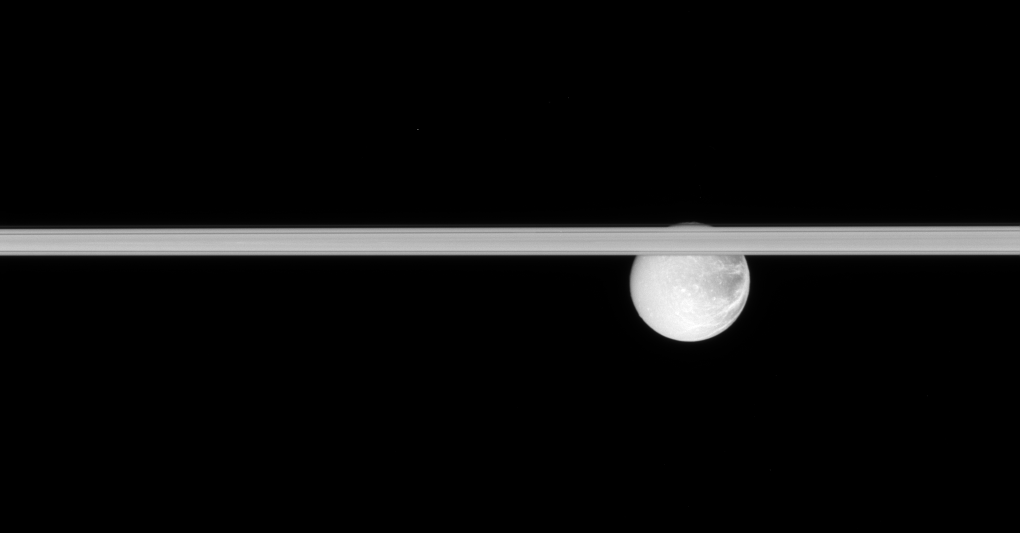

Hiding Dione

Saturn’s rings slice across this scene, obscuring the cracked face of Dione.

The contrast between the dark terrain on Dione’s (1,126 kilometers, or 700 miles across) trailing side and the brighter terrain on its leading side is particularly obvious here.

This view looks toward the sunlit side of the rings from less than a degree below the ringplane. The image was taken in visible light with the Cassini spacecraft narrow-angle camera on Jan. 17, 2008. The view was acquired at a distance of approximately 1.6 million kilometers (970,000 miles) from Dione. Image scale is 9 kilometers (6 miles) per pixel.

The Cassini-Huygens mission is a cooperative project of NASA, the European Space Agency and the Italian Space Agency. The Jet Propulsion Laboratory, a division of the California Institute of Technology in Pasadena, manages the mission for NASA’s Science Mission Directorate, Washington, D.C. The Cassini orbiter and its two onboard cameras were designed, developed and assembled at JPL. The imaging operations center is based at the Space Science Institute in Boulder, Colo.

Credit: NASA/JPL/Space Science Institute